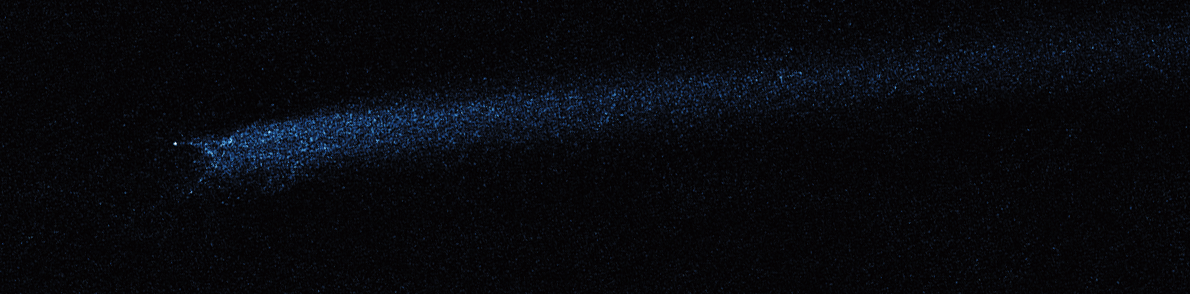

Hubble WFC3 Image of P/2010 A2 (March 12, 2010)

Object Name: Asteroid P/2010 A2
Object Description: Asteroid Belt Impact Object
Instrument: HST/WFC3/UVIS
Filters: F606W (V)

This image was originally black and white and recorded only overall brightness. These brightness values were translated into a range of bluish hues. Such color "maps" can be useful in helping to distinguish subtly varying brightness in an image.

Credit: NASA, ESA, and D. Jewitt (UCLA)